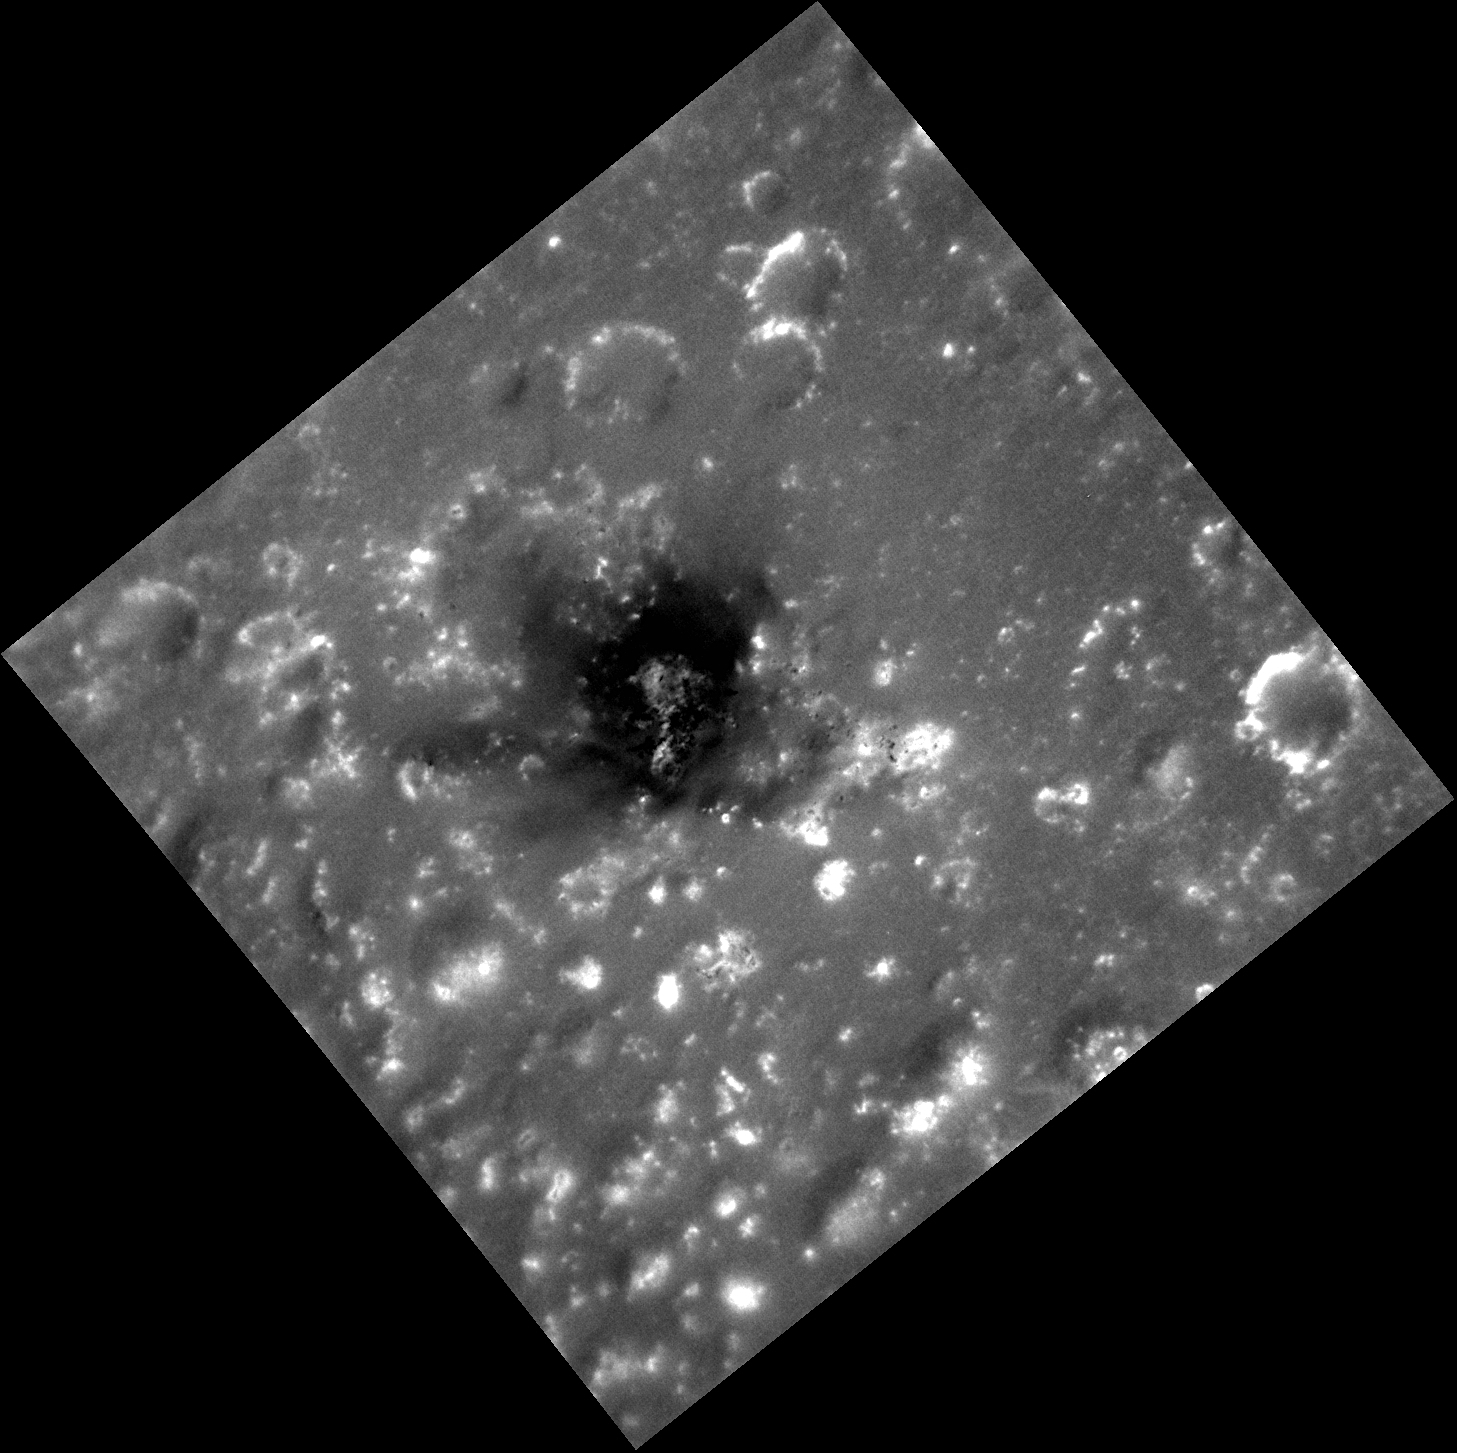

Dark and Explosive?

This high-resolution image shows a region of the southern rim of the large Caloris basin. In the center is an irregularly shaped depression believed to be a pyroclastic volcanic vent. In this previously posted image, you can see this feature in the upper right as having a reddish color with a dark center. What is this dark, low reflectance material (LRM)? That is a question being actively asked by the MESSENGER team. Most pyroclastic vents don’t have this dark material, but other features do show small outcrops of it, such as Berkel and Seuss.

This image was acquired as a high-resolution targeted observation. Targeted observations are images of a small area on Mercury’s surface at resolutions much higher than the 200-meter/pixel morphology base map. It is not possible to cover all of Mercury’s surface at this high resolution, but typically several areas of high scientific interest are imaged in this mode each week.

Date acquired: May 05, 2013
Image Mission Elapsed Time (MET): 10039124
Image ID: 4007460
Instrument: Narrow Angle Camera (NAC) of the Mercury Dual Imaging System (MDIS)
Center Latitude: 16.63°
Center Longitude: 156.9° E
Resolution: 39 meters/pixel
Scale: This image is 57 kilometers (35 miles) from corner to corner
Incidence Angle: 30.4°
Emission Angle: 11.2°
Phase Angle: 28.1°

The MESSENGER spacecraft is the first ever to orbit the planet Mercury, and the spacecraft’s seven scientific instruments and radio science investigation are unraveling the history and evolution of the Solar System’s innermost planet. MESSENGER acquired over 150,000 images and extensive other data sets. MESSENGER is capable of continuing orbital operations until early 2015.

For information regarding the use of images, see the MESSENGER image use policy.

Credit: NASA/Johns Hopkins University Applied Physics Laboratory/Carnegie Institution of Washington